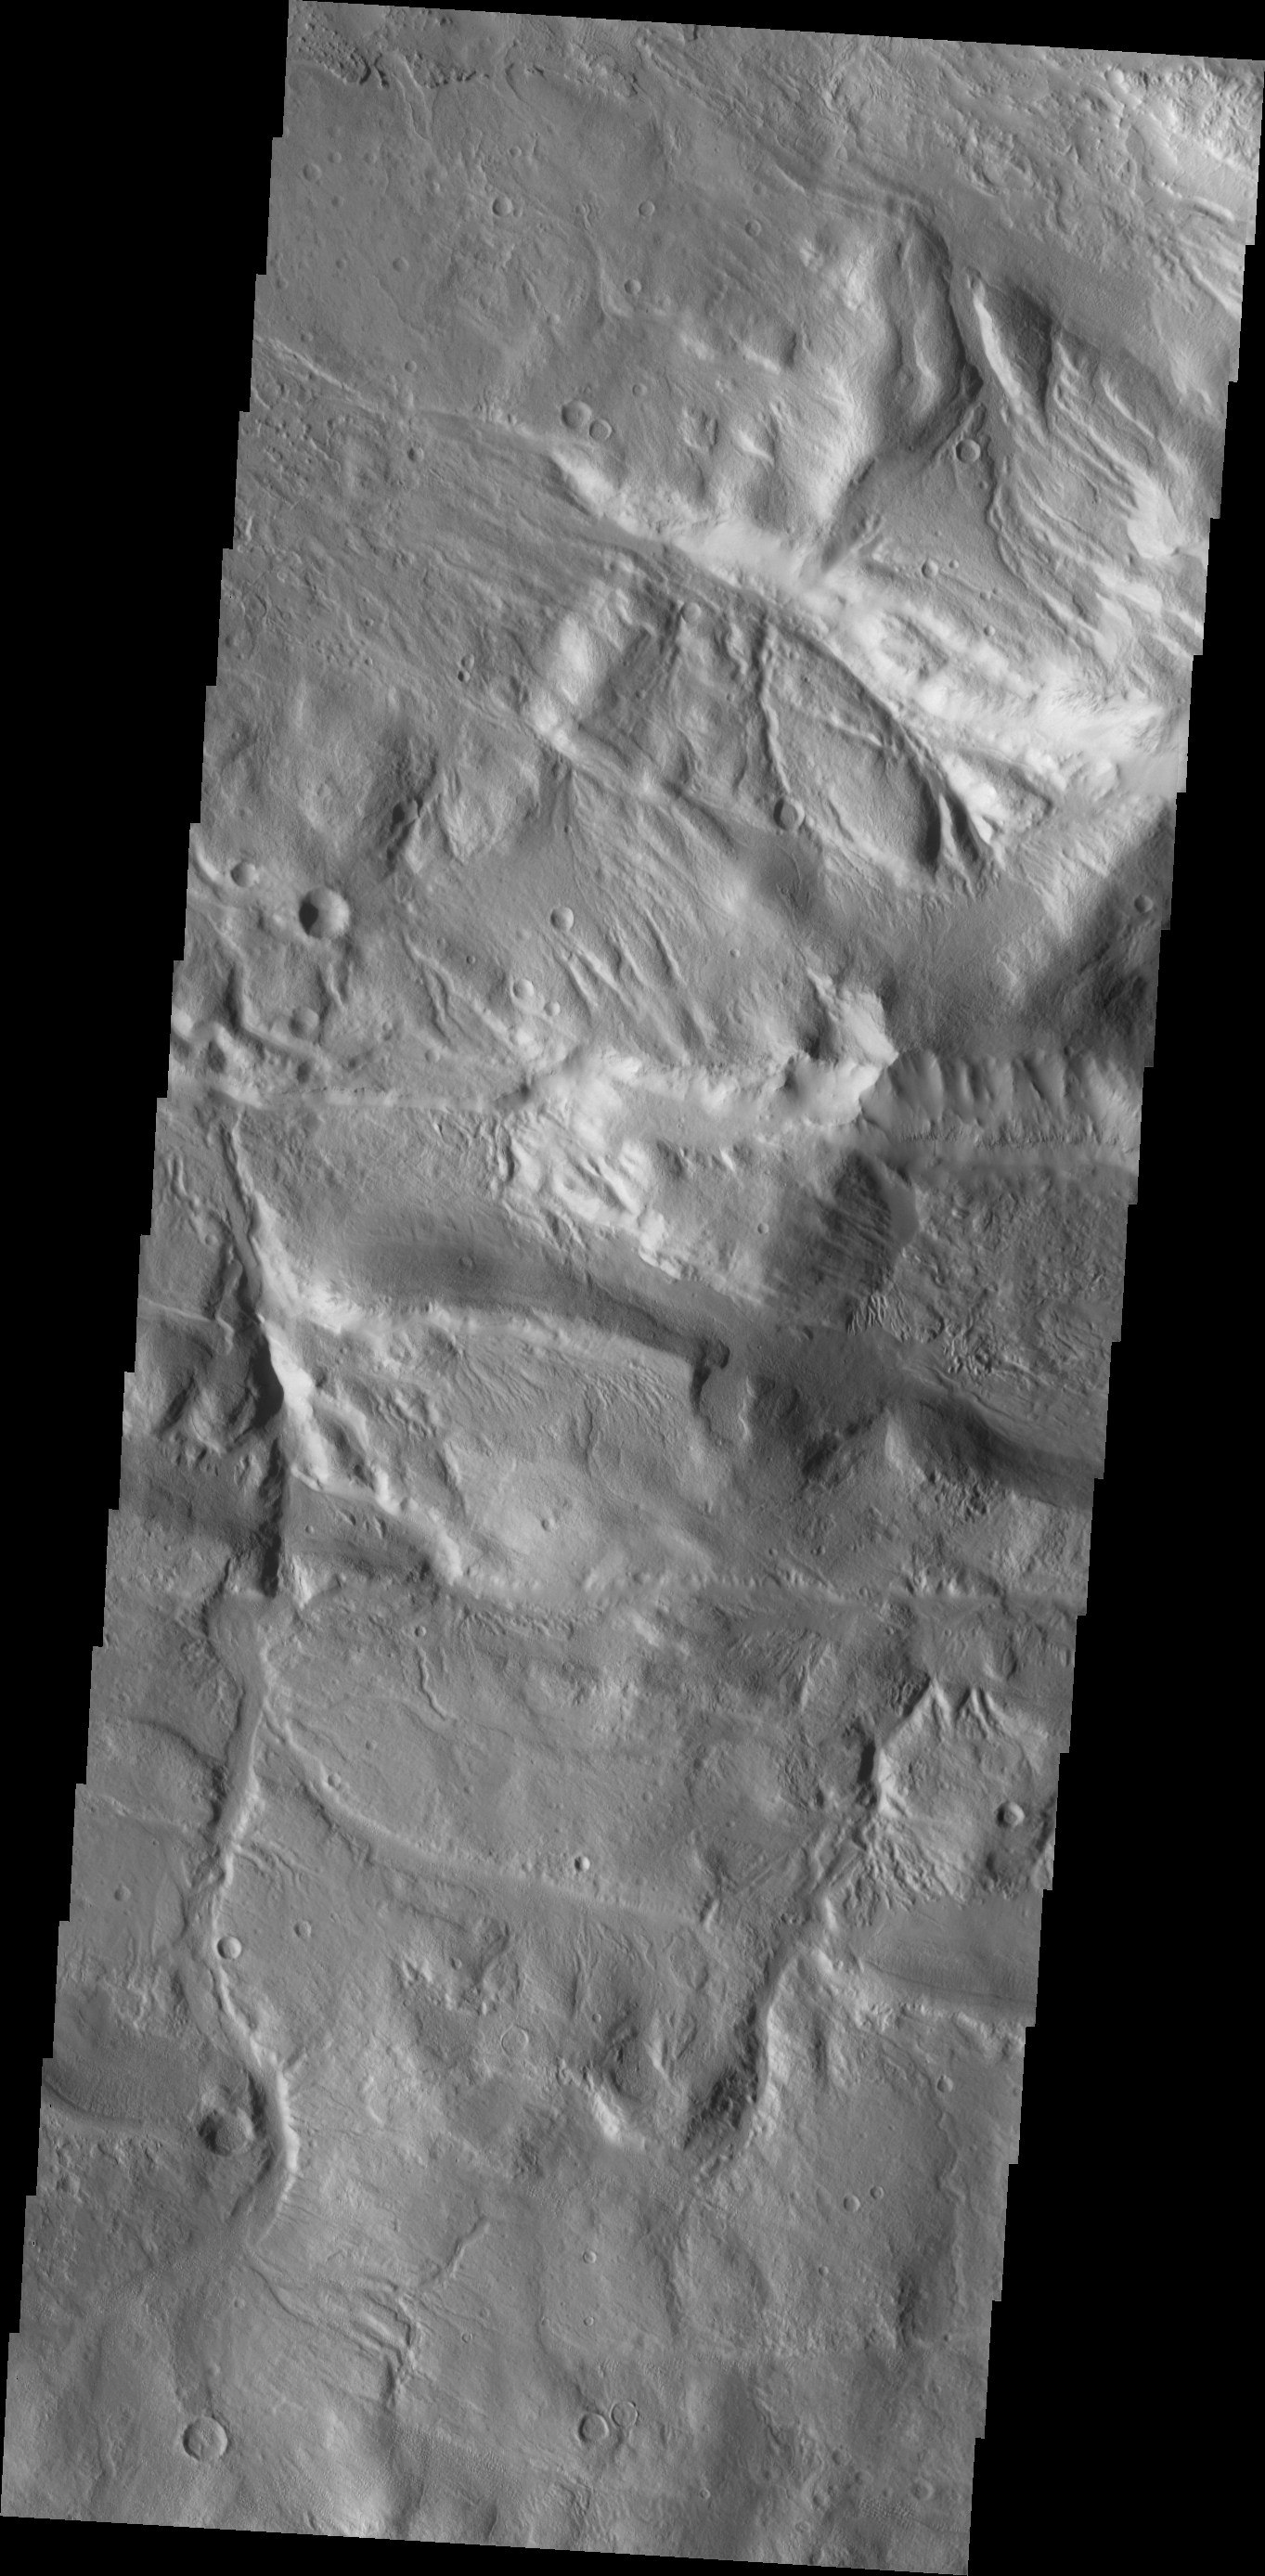

Acheron Fossae

Channels dissect the complex region of Acheron Fossae, located north of Olympus Mons.

Credit: NASA/JPL/ASU